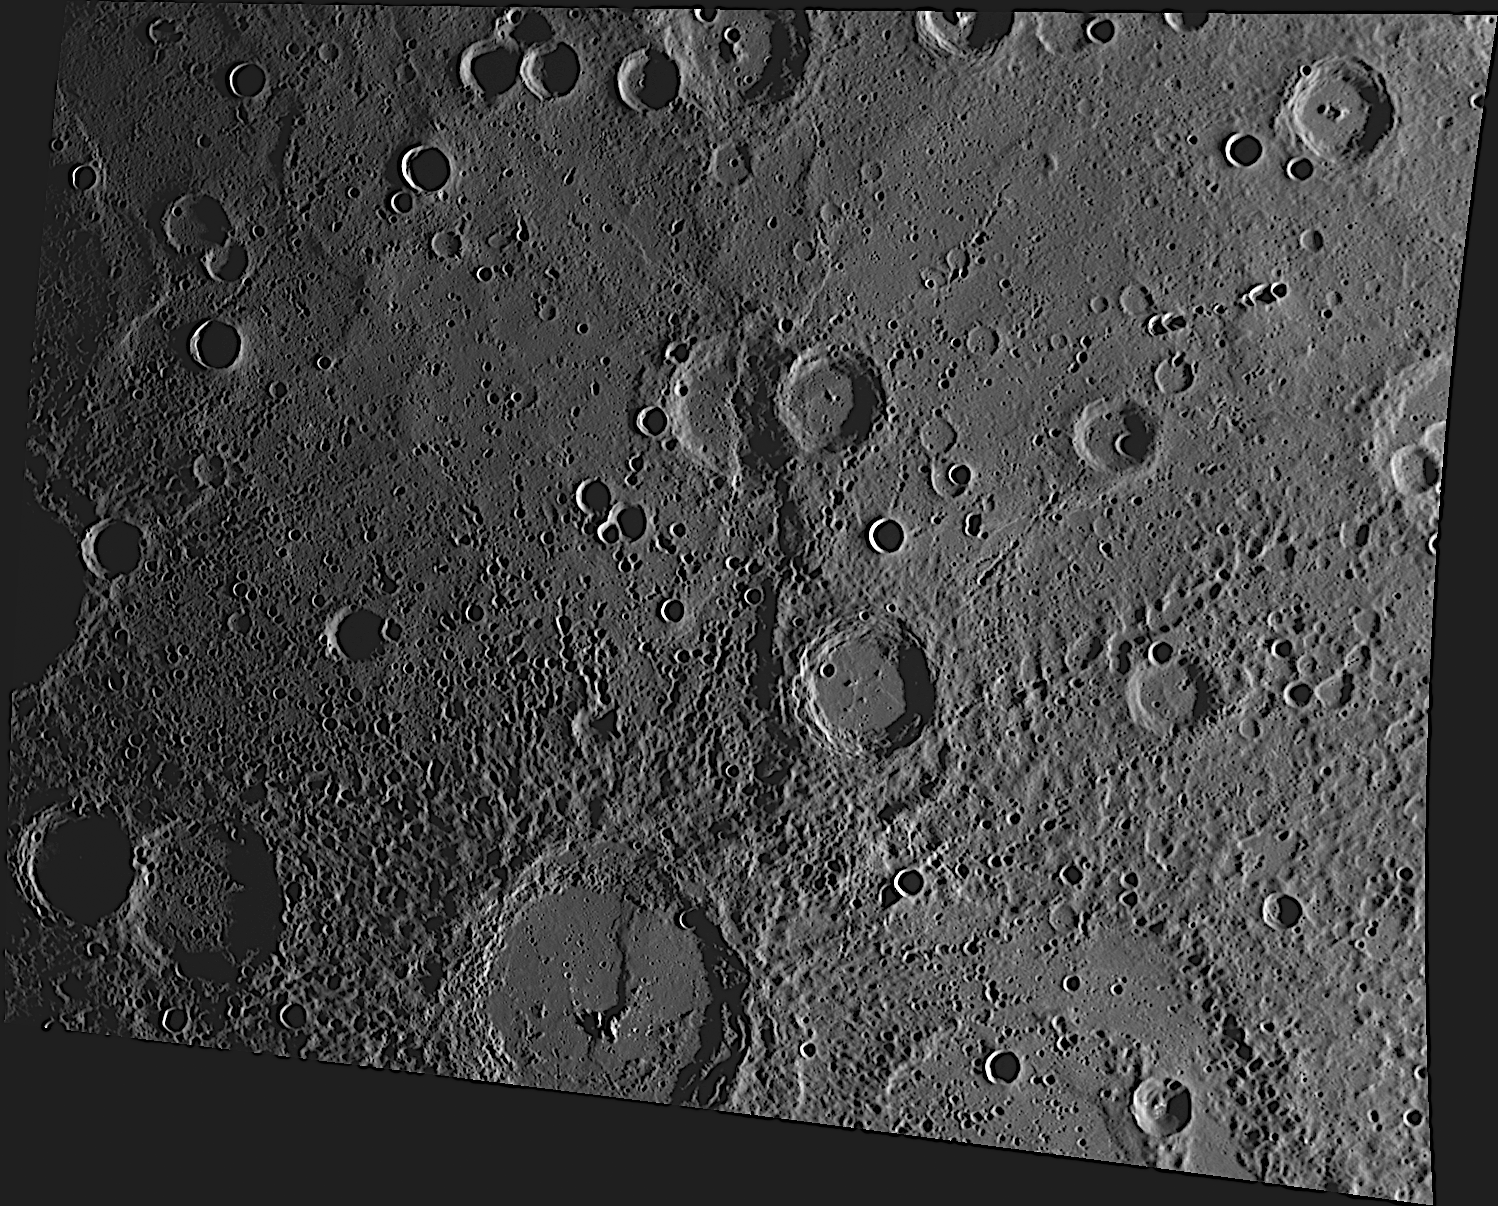

Ts’ai Wen-Chi and the Long Scarp

A long scarp runs vertically through the center of this image, deforming pre-existing craters along its length. At the bottom of this image, the scarp cuts through the wall and floor of the crater Ts’ai Wen-Chi (124 km diameter), named for the Han Dynasty poet and composer.

The MESSENGER spacecraft is the first ever to orbit the planet Mercury, and the spacecraft’s seven scientific instruments and radio science investigation are unraveling the history and evolution of the Solar System’s innermost planet. Visit the Why Mercury? section of this website to learn more about the key science questions that the MESSENGER mission is addressing. During the one-year primary mission, MDIS is scheduled to acquire more than 75,000 images in support of MESSENGER’s science goals.

Date acquired: August 04, 2011
Image Mission Elapsed Time (MET): 220977824
Image ID: 591397
Instrument: Wide Angle Camera (WAC) of the Mercury Dual Imaging System (MDIS)
WAC filter: 7 (748 nanometers)
Center Latitude: 27.73°
Center Longitude: 337.4° E
Resolution: 432 meters/pixel
Scale: This image is approximately 600 km (370 miles) across
Incidence Angle: 81.9°
Emission Angle: 38.2°
Phase Angle: 120.2°

These images are from MESSENGER, a NASA Discovery mission to conduct the first orbital study of the innermost planet, Mercury. For information regarding the use of images, see the MESSENGER image use policy.

Credit: NASA/Johns Hopkins University Applied Physics Laboratory/Carnegie Institution of Washington